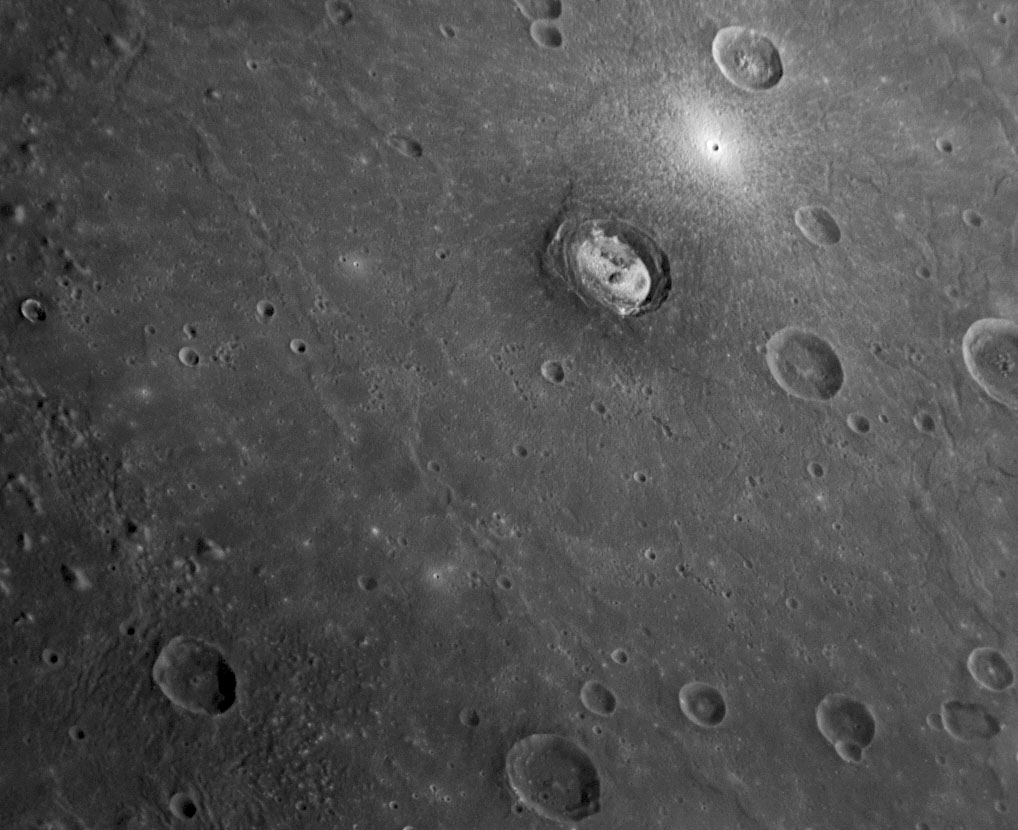

MESSENGER Captures a Shot of Kertész

larger annotated version

Located in the western edge of Mercury’s giant Caloris basin (PIA10383), Kertész crater (recently named for André Kertész, a Hungarian-born American photographer) has some unusual, bright material located on its floor. Sander crater (PIA10603), located in the northwestern edge of Caloris basin, also shows bright material on its floor. The MESSENGER Science Team is investigating the nature and composition of these bright materials and making comparisons between these two craters both located at the edges of Caloris basin. Just northeast of Kertész, a small crater has very bright rays and ejecta in this image, indicating that the crater is young.

Date Acquired: January 14, 2008
Image Mission Elapsed Time (MET): 108826812
Instrument: Narrow Angle Camera (NAC) of the Mercury Dual Imaging System (MDIS)
Resolution: 260 meters/pixel (0.16 miles/pixel
Scale: Kertész crater is 34 kilometers (21 miles) in diameter
Spacecraft Altitude: 10,200 kilometers (6,340 miles)

These images are from MESSENGER, a NASA Discovery mission to conduct the first orbital study of the innermost planet, Mercury. For information regarding the use of images, see the MESSENGER image use policy.

Credit: NASA/Johns Hopkins University Applied Physics Laboratory/Carnegie Institution of Washington